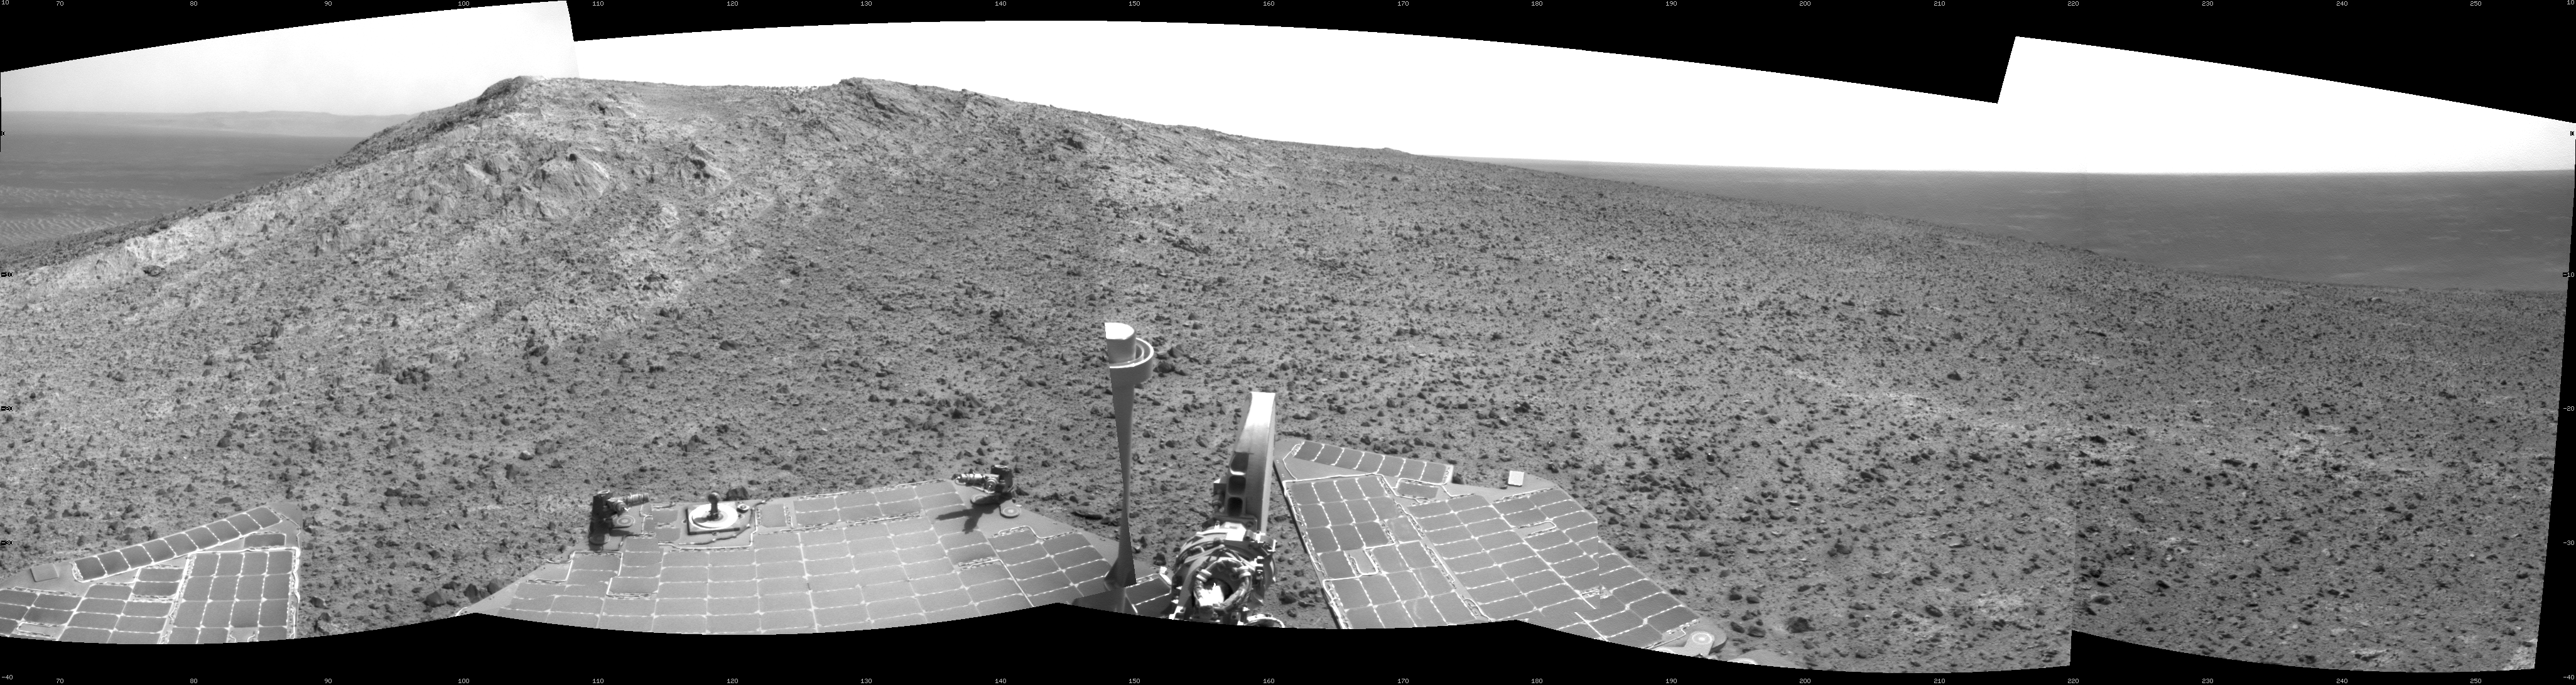

Opportunity’s Approach to ‘Cape Tribulation’ Summit

NASA’s Mars Exploration Rover Opportunity recorded this view of the summit of “Cape Tribulation,” on the western rim of Endeavour Crater, on the day before the rover drove to the top. This crest is about 440 feet (about 135 meters) higher in elevation than the plain surrounding the crater, higher than any other point Opportunity has reached since it began exploring the Endeavour rim in 2011.

This view combines four images taken by Opportunity’s navigation camera on Jan. 5, 2015, during the 3,893rd Martian day, or sol, of the rover’s work on Mars. The summit is about 40 feet (about 12 meters) southwest of the location from which the images were taken.

JPL manages the Mars Exploration Rover Project for NASA’s Science Mission Directorate in Washington.

Credit: NASA/JPL-Caltech